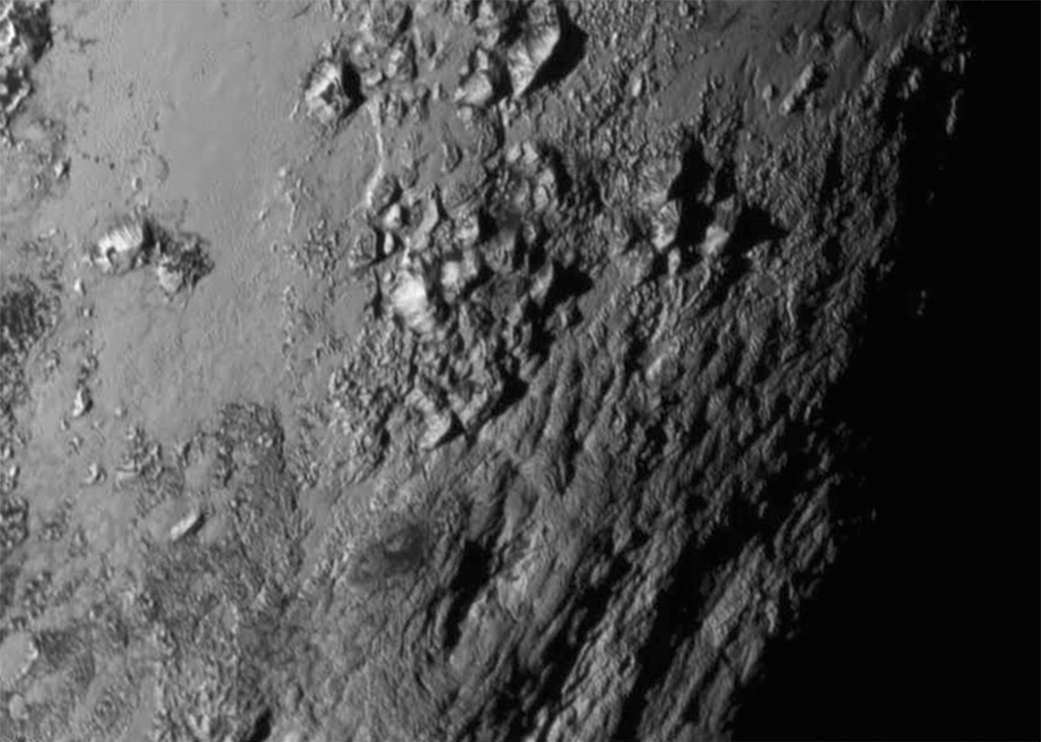

The Icy Mountains of Pluto

Annotated Version

New close-up images of a region near Pluto’s equator reveal a giant surprise: a range of youthful mountains rising as high as 11,000 feet (3,500 meters) above the surface of the icy body.

The mountains likely formed no more than 100 million years ago — mere youngsters relative to the 4.56-billion-year age of the solar system — and may still be in the process of building. That suggests the close-up region, which covers less than one percent of Pluto’s surface, may still be geologically active today.

The youthful age estimate is based on the lack of craters in this scene. Like the rest of Pluto, this region would presumably have been pummeled by space debris for billions of years and would have once been heavily cratered — unless recent activity had given the region a facelift, erasing those pockmarks.

Unlike the icy moons of giant planets, Pluto cannot be heated by gravitational interactions with a much larger planetary body. Some other process must be generating the mountainous landscape.

The mountains are probably composed of Pluto’s water-ice “bedrock.” Although methane and nitrogen ice covers much of the surface of Pluto, these materials are not strong enough to build the mountains. Instead, a stiffer material, most likely water-ice, created the peaks.

The close-up image was taken about 1.5 hours before New Horizons closest approach to Pluto, when the craft was 47,800 miles (770,000 kilometers) from the surface of the planet. The image easily resolves structures smaller than a mile across.

The Johns Hopkins University Applied Physics Laboratory in Laurel, Maryland, designed, built, and operates the New Horizons spacecraft, and manages the mission for NASA’s Science Mission Directorate. The Southwest Research Institute, based in San Antonio, leads the science team, payload operations and encounter science planning. New Horizons is part of the New Frontiers Program managed by NASA’s Marshall Space Flight Center in Huntsville, Alabama.

Credit: NASA/Johns Hopkins University Applied Physics Laboratory/Southwest Research Institute